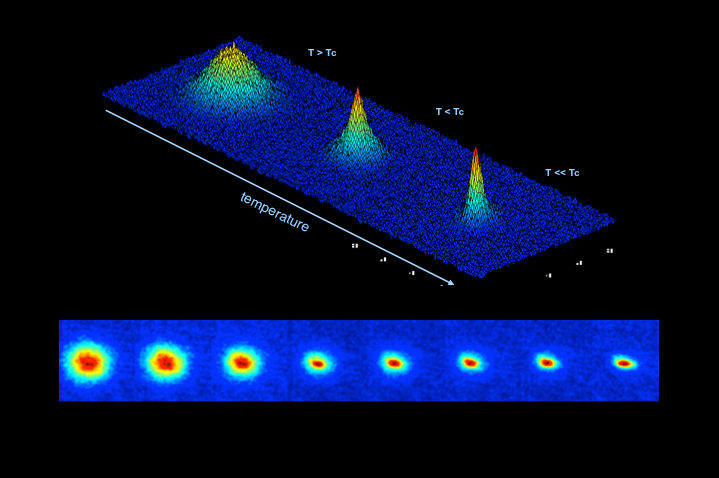

Forming a Bose-Einstein Condensate

This sequence of false-color images shows the formation of a Bose-Einstein condensate in the Cold Atom Laboratory prototype at NASA’s Jet Propulsion Laboratory as the temperature gets progressively closer to absolute zero, the temperature at which atoms have almost no motion. Red in each figure indicates higher density.

JPL is developing the Cold Atom Laboratory sponsored by the International Space Station Program at NASA’s Johnson Space Center in Houston.

The Space Life and Physical Sciences Division of NASA’s Human Exploration and Operations Mission Directorate at NASA Headquarters in Washington manages the Fundamental Physics Program.

Credit: NASA/JPL-Caltech